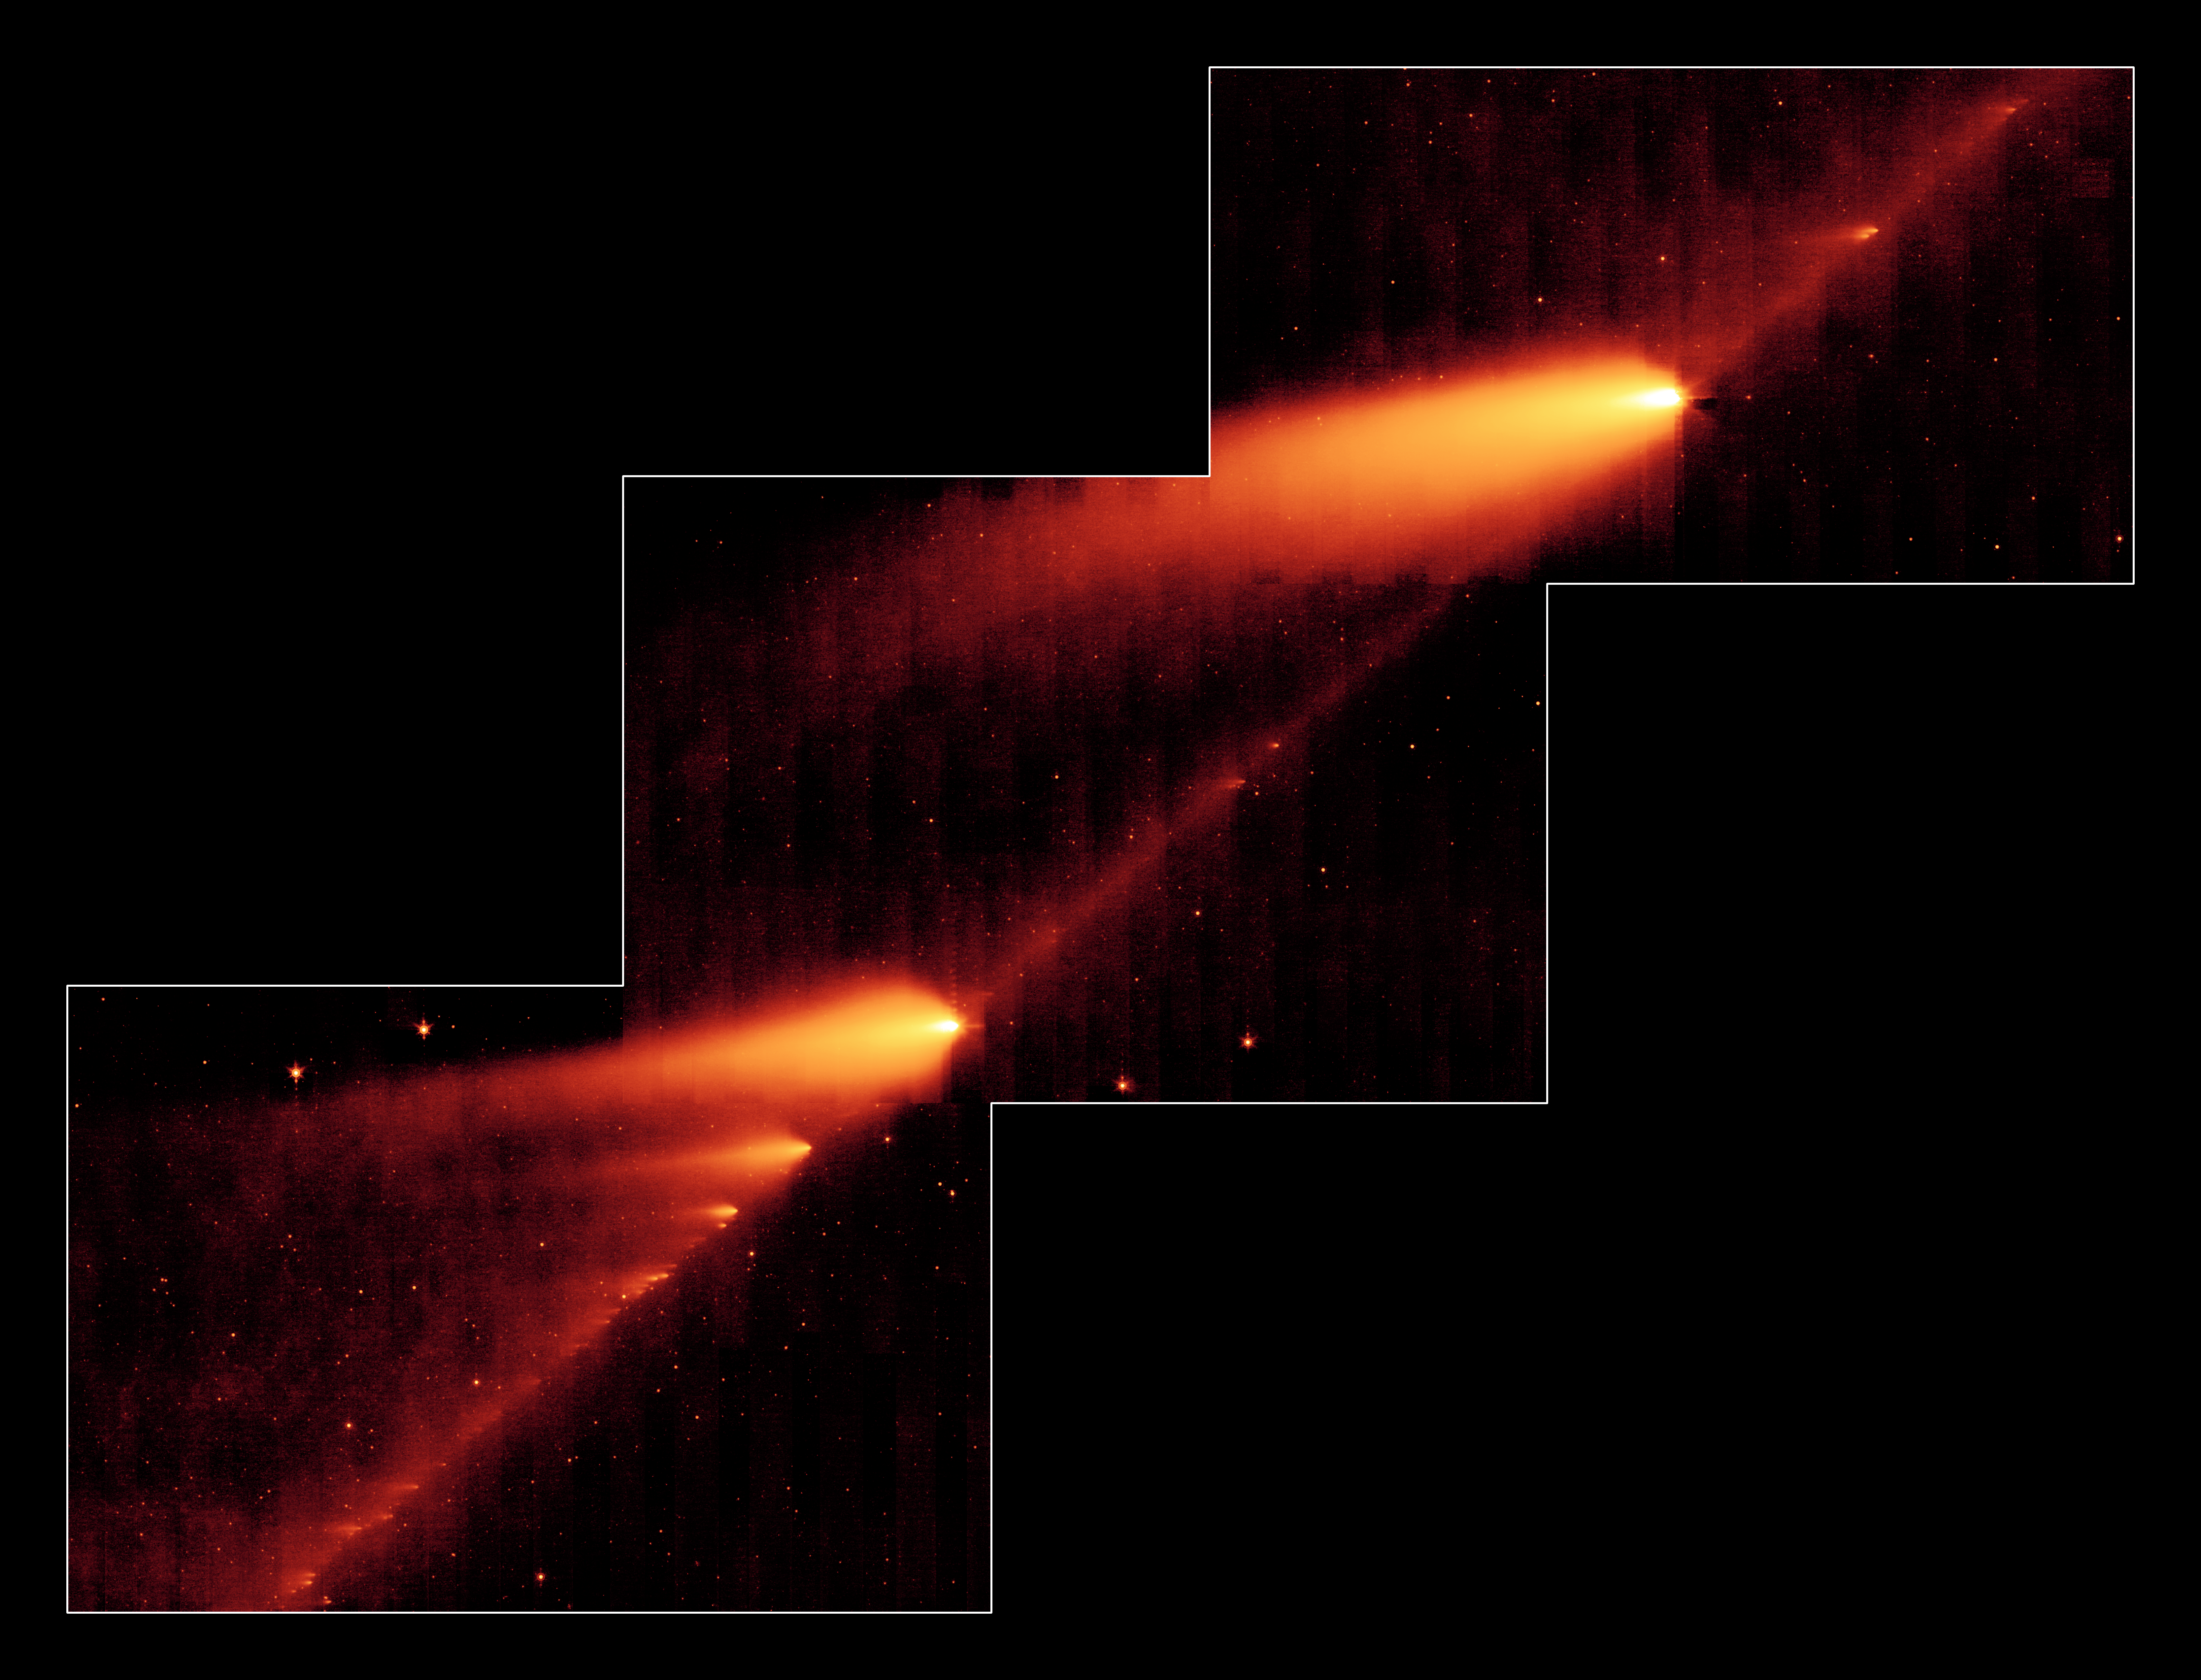

A Million Comet Pieces

A Million Comet Pieces
(poster version)

This infrared image from NASA’s Spitzer Space Telescope shows the broken Comet 73P/Schwassman-Wachmann 3 skimming along a trail of debris left during its multiple trips around the sun. The flame-like objects are the comet’s fragments and their tails, while the dusty comet trail is the line bridging the fragments.

Comet 73P /Schwassman-Wachmann 3 began to splinter apart in 1995 during one of its voyages around the sweltering sun. Since then, the comet has continued to disintegrate into dozens of fragments, at least 36 of which can be seen here. Astronomers believe the icy comet cracked due the thermal stress from the sun.

The Spitzer image provides the best look yet at the trail of debris left in the comet’s wake after its 1995 breakup. The observatory’s infrared eyes were able to see the dusty comet bits and pieces, which are warmed by sunlight and glow at infrared wavelengths. This comet debris ranges in size from pebbles to large boulders. When Earth passes near this rocky trail every year, the comet rubble burns up in our atmosphere, lighting up the sky in meteor showers. In 2022, Earth is expected to cross close to the comet’s trail, producing a noticeable meteor shower.

Astronomers are studying the Spitzer image for clues to the comet’s composition and how it fell apart. Like NASA’s Deep Impact experiment, in which a probe smashed into comet Tempel 1, the cracked Comet 73P/Schwassman-Wachmann 3 provides a perfect laboratory for studying the pristine interior of a comet.

This image was taken from May 4 to May 6 by Spitzer’s multi-band imaging photometer, using its 24-micron wavelength channel.

Credit: NASA/JPL-Caltech